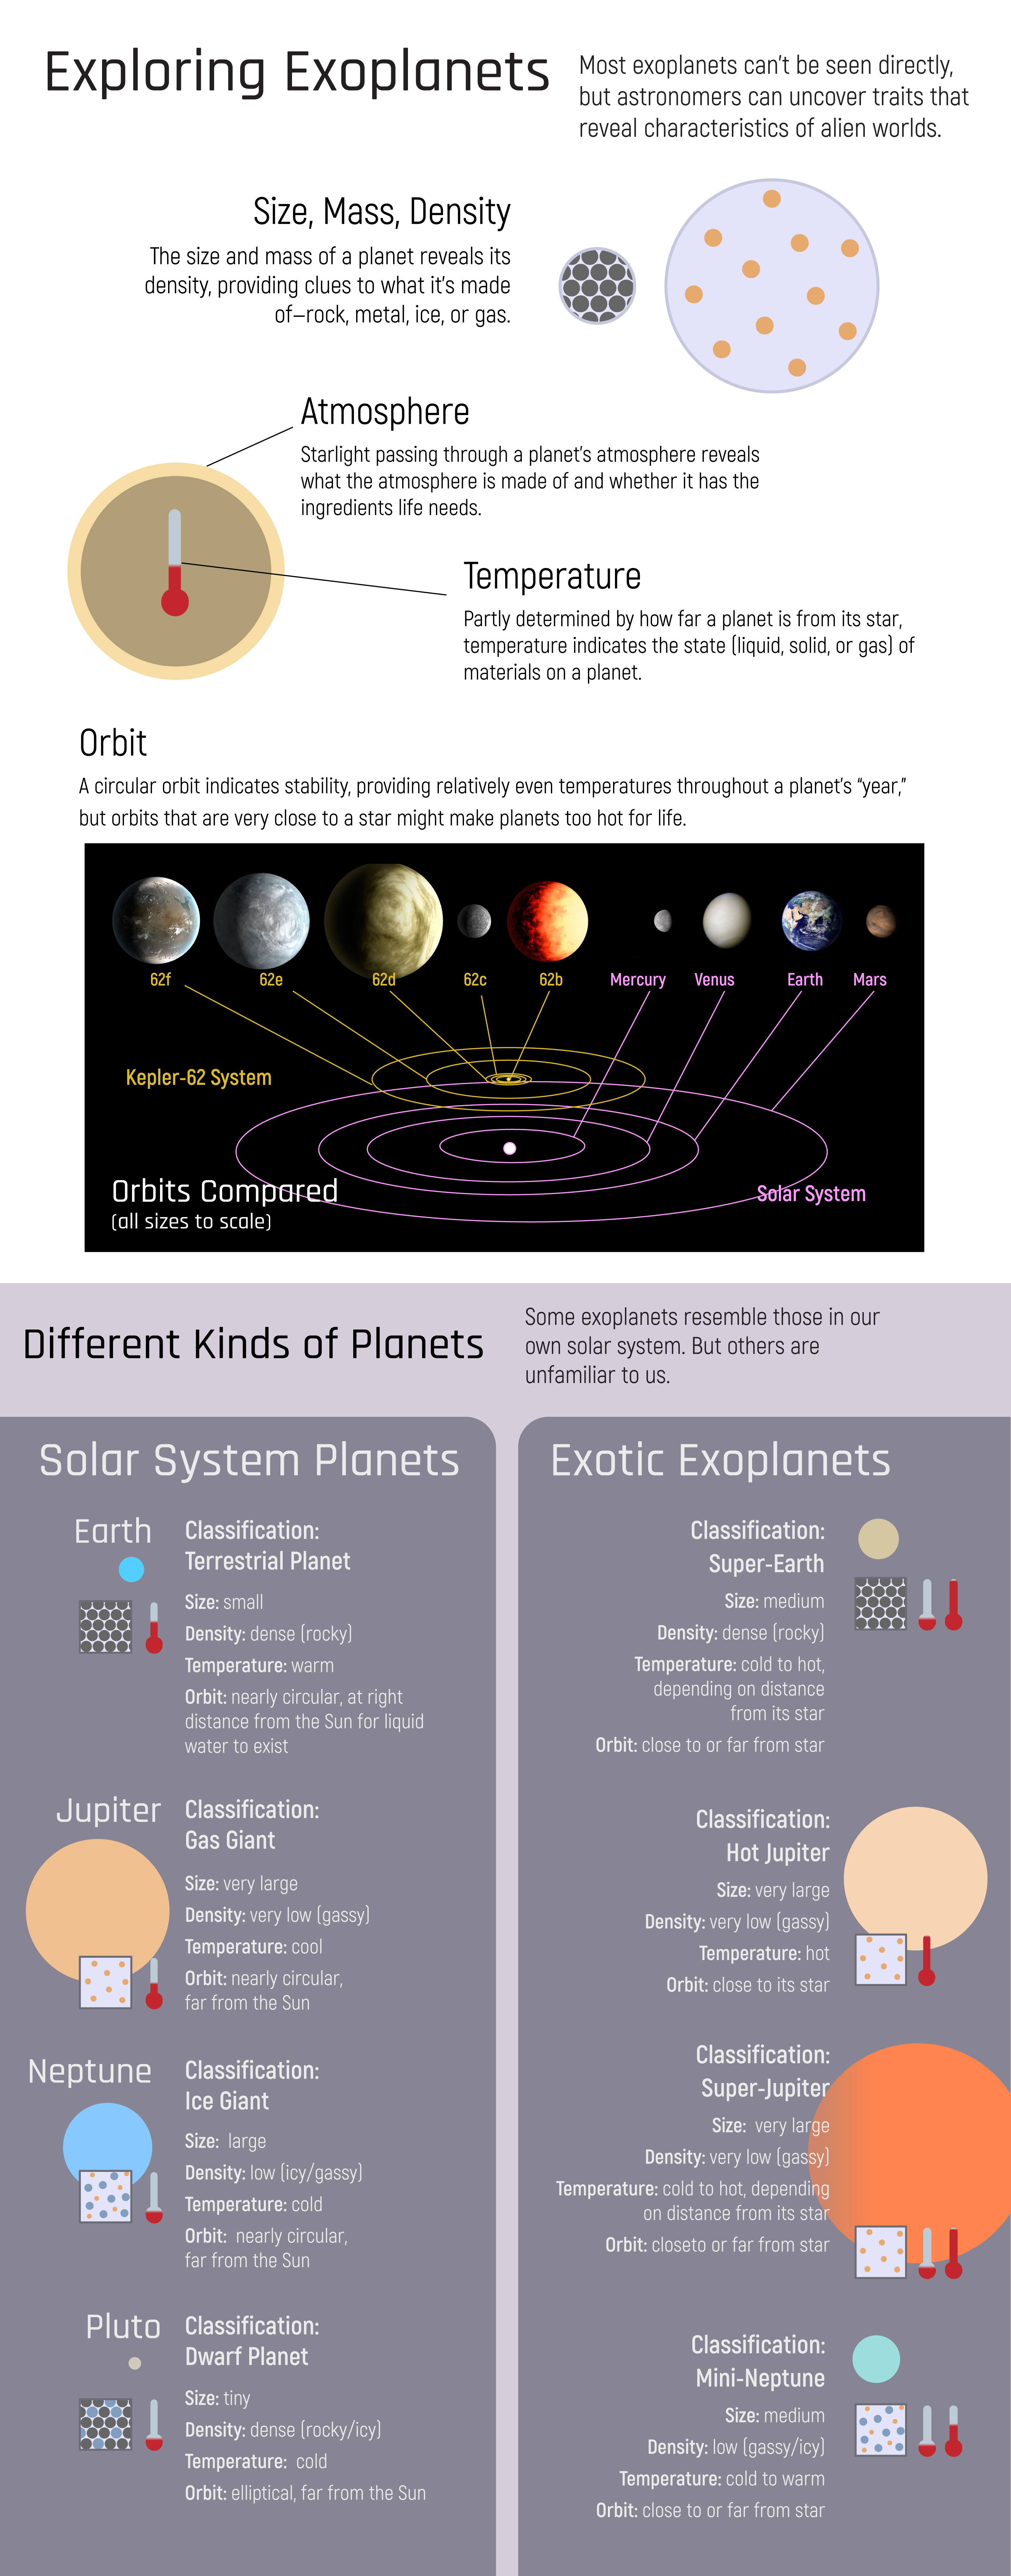

Exploring Exoplanets

The Webb telescope will help expose telling details about exoplanets, which are often quite different from the planets in our own solar system.

Credit: Image: NASA, CSA, ESA, STScI